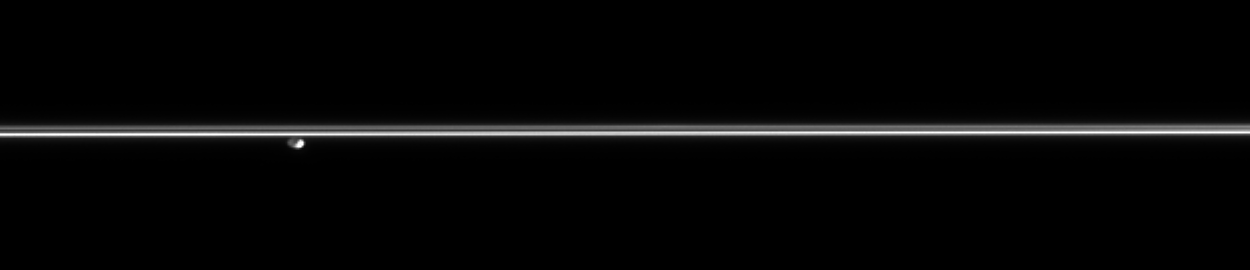

Distant Shepherd

Gazing across the plains of Saturn’s icy rings, Cassini catches the F ring shepherd moon Pandora hovering in the distance.

See PIA07632 for an up-close color view of Pandora (84 kilometers, or 52 miles across).

The image was taken in visible light with the Cassini spacecraft narrow-angle camera on Dec. 1, 2005, at a distance of approximately 2.2 million kilometers (1.4 million miles) from Pandora and at a Sun-Pandora-spacecraft, or phase, angle of 116 degrees. Resolution in the original image was 13 kilometers (8 miles) per pixel on Pandora. The image has been contrast-enhanced and magnified by a factor of two to aid visibility.

The Cassini-Huygens mission is a cooperative project of NASA, the European Space Agency and the Italian Space Agency. The Jet Propulsion Laboratory, a division of the California Institute of Technology in Pasadena, manages the mission for NASA’s Science Mission Directorate, Washington, D.C. The Cassini orbiter and its two onboard cameras were designed, developed and assembled at JPL. The imaging operations center is based at the Space Science Institute in Boulder, Colo.

Credit: NASA/JPL/Space Science Institute